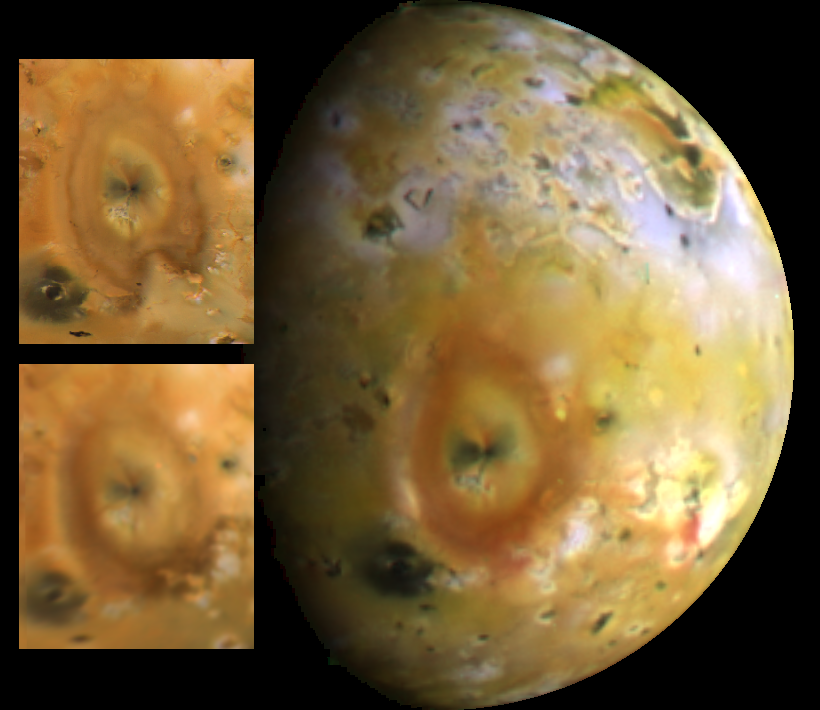

Io’s Pele Hemisphere

Jupiter’s moon Io with Pele prominently in view. The inset images are from the Voyager 1 (top) and 2 (bottom) spacecraft using the violet, blue, and orange filters. The large image is from Galileo, using the violet, green, and red filters. The colors in the Galileo image are closer to what the human eye would see. With the filters used in the Solid State Imaging system on Galileo, it is clear now that some of the recent volcanic deposits on Io are indeed very red, a point not resolved by Voyager. Scientists speculate that the red deposits are a form of Sulfur produced in volcanic eruptions on Io. Note the rapid changes seen in the shape of the distal (far from the vent) plume deposits from Pele between Voyagers 1 (April, 1979) and 2 (July, 1979). The Galileo image was obtained by the imaging system on board the spacecraft in June, 1996. North is to the top.

The Jet Propulsion Laboratory, Pasadena, CA manages the mission for NASA’s Office of Space Science, Washington, DC.

Credit: NASA/JPL/Ames Research Center